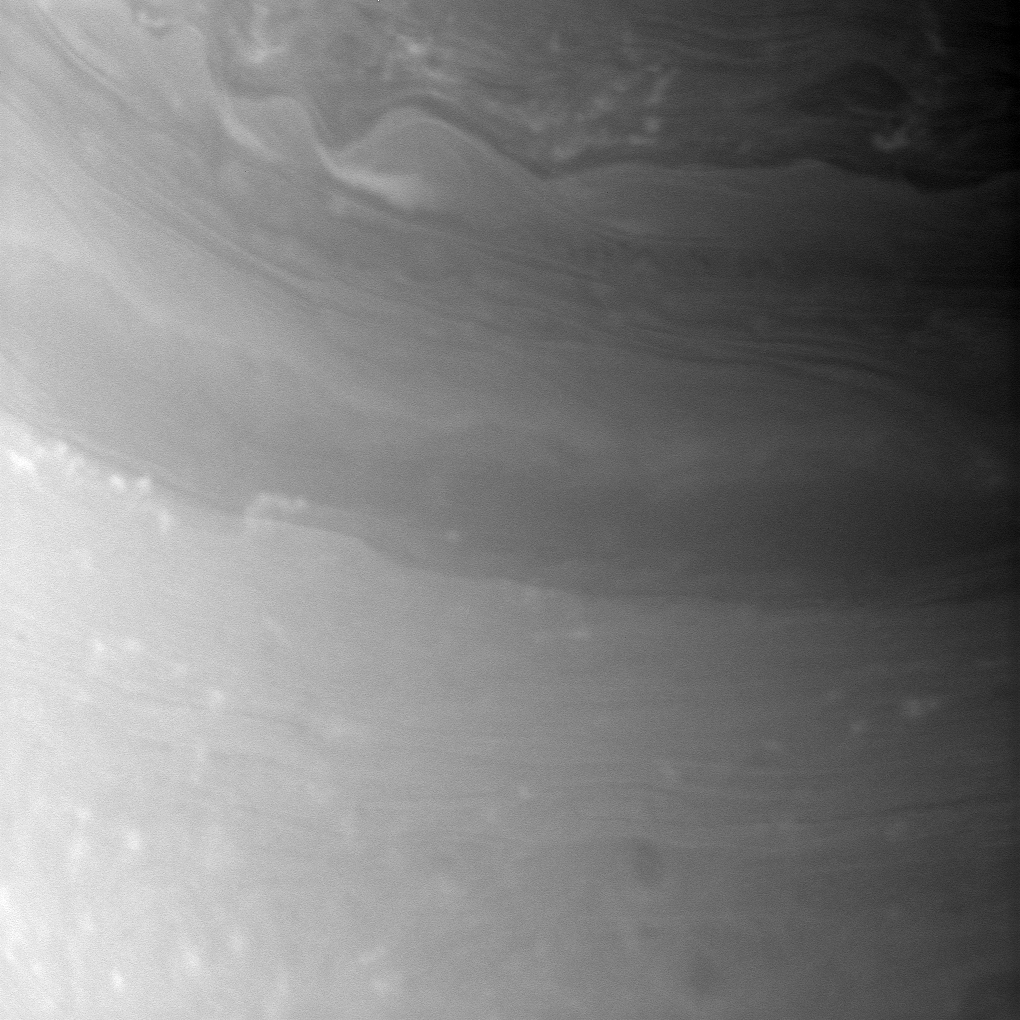

Atmospheric Intricacies

The Cassini spacecraft took a break from imaging Saturn’s rings as the planet approached its August 2009 equinox and snapped this close-up of the planet’s atmosphere, revealing detailed and elaborate patterns in the clouds of the northern hemisphere.

The image was taken with the Cassini spacecraft narrow-angle camera on July 18, 2009 using a spectral filter sensitive to wavelengths of near-infrared light centered at 938 nanometers. The view was obtained at a distance of approximately 2.1 million kilometers (1.3 million miles) from Saturn and at a Sun-Saturn-spacecraft, or phase, angle of 109 degrees. Image scale is 12 kilometers (7 miles) per pixel.

The Cassini-Huygens mission is a cooperative project of NASA, the European Space Agency and the Italian Space Agency. The Jet Propulsion Laboratory, a division of the California Institute of Technology in Pasadena, manages the mission for NASA’s Science Mission Directorate, Washington, D.C. The Cassini orbiter and its two onboard cameras were designed, developed and assembled at JPL. The imaging operations center is based at the Space Science Institute in Boulder, Colo.

Credit: NASA/JPL/Space Science Institute